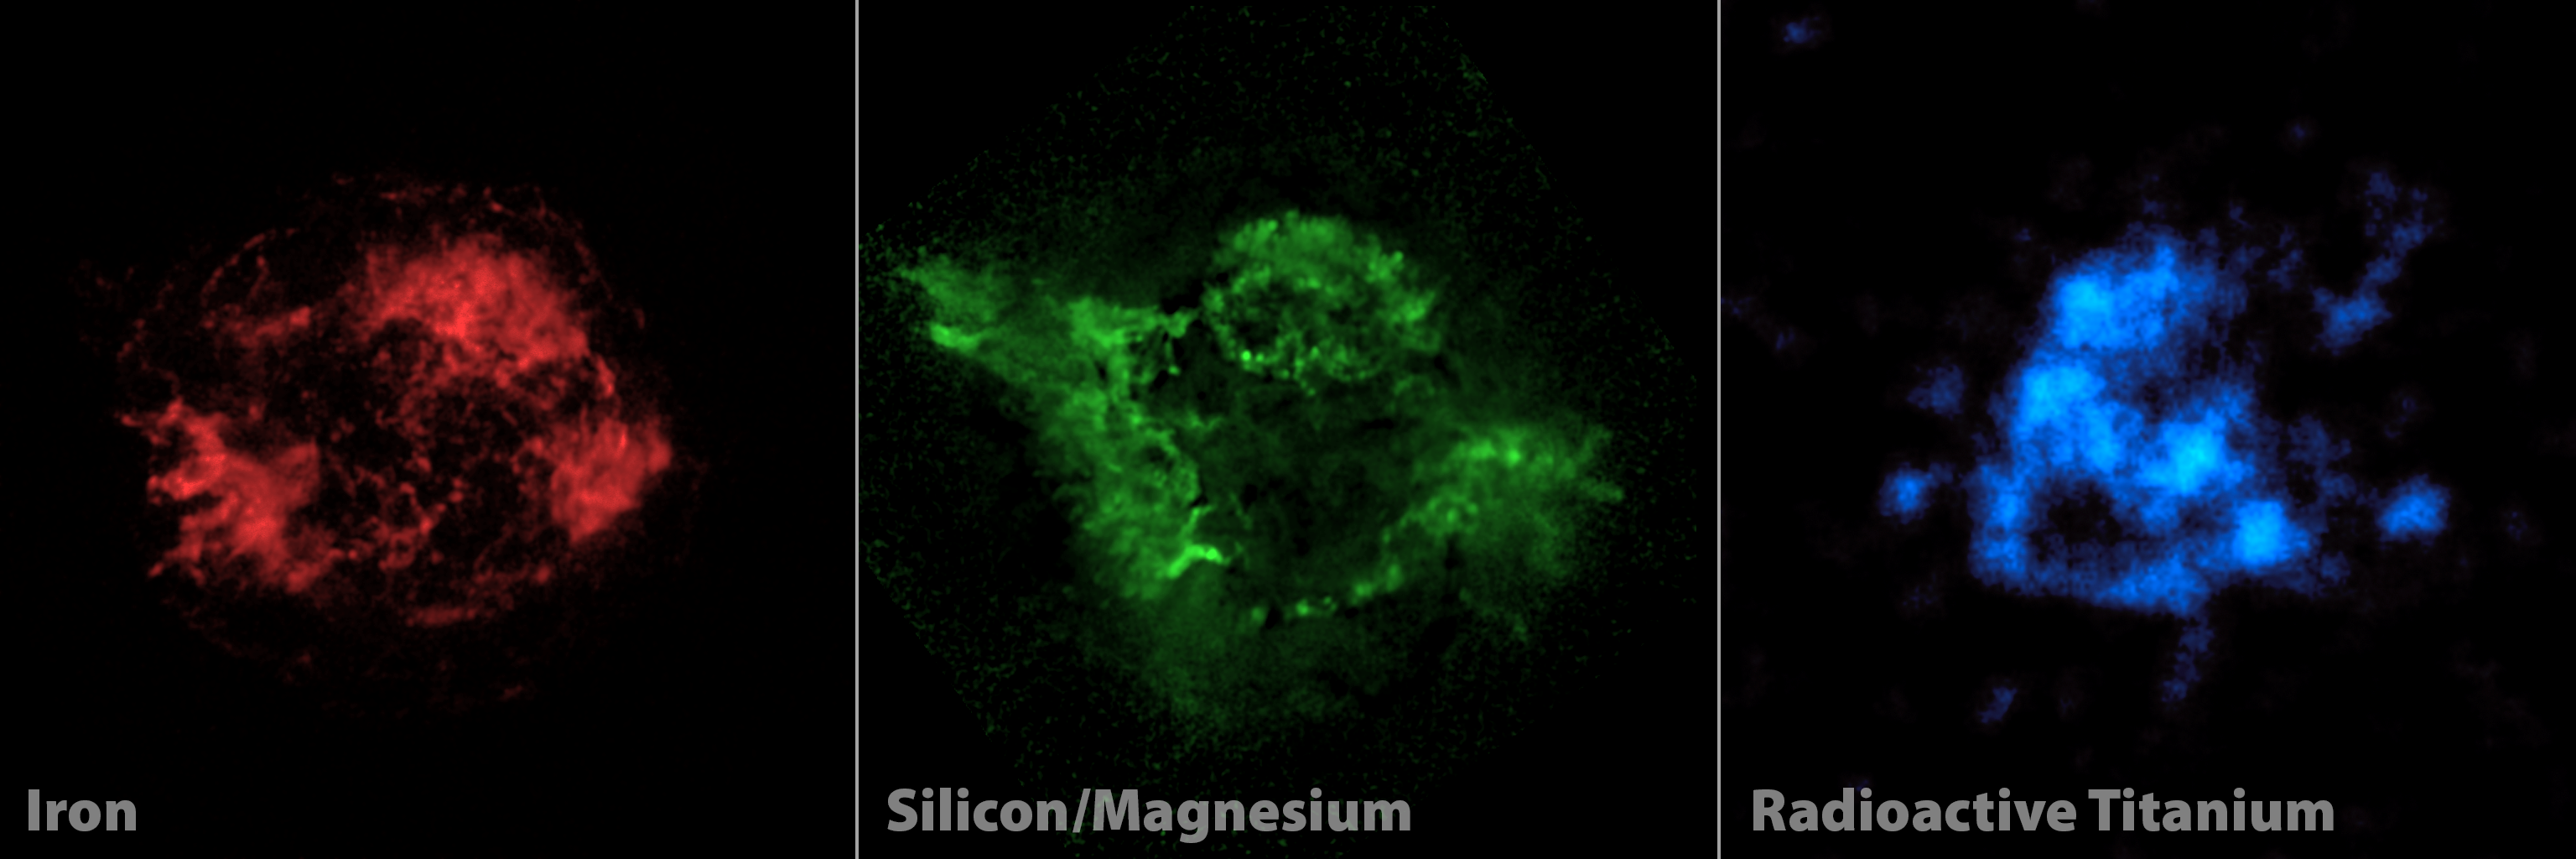

Adding a New “Color” to Palate of Cassiopeia A Images

Elements making up the shredded remains of a massive star that exploded in a supernova are highlighted in this three-panel view. Red and green show iron, and both silicon and magnesium, respectively, as seen by NASA’s Chandra X-ray Observatory. Blue shows radioactive titanium-44, mapped by NASA’s Nuclear Spectroscopic Telescope Array, or NuSTAR, for the first time.

The radioactive titanium map amounts to new evidence in the case of why Cassiopeia A, and other massive stars, explode. The radioactive material glows in X-rays all the time, while the iron and other elements only glow in X-rays after they are heated by shock waves sent out from the explosion. For this reason, the radioactive titanium provides a more direct look at the heart of the explosion, and tells researchers what happened right when the star blasted apart.

The supernova explosion was not driven by jets, a realization to come out of the NuSTAR data. The green Chandra map shows that jets left imprints in material at the outer portions of the supernova remnant; if the blast had been directly spurred by these jets, then researchers would have expected the radioactive material seen by NuSTAR to have the same jet pattern. As the blue map does not match the green one, the jet-driven models of supernovas are ruled out.

NuSTAR is a Small Explorer mission led by the California Institute of Technology in Pasadena and managed by NASA’s Jet Propulsion Laboratory, also in Pasadena, for NASA’s Science Mission Directorate in Washington. The spacecraft was built by Orbital Sciences Corporation, Dulles, Va. Its instrument was built by a consortium including Caltech; JPL; the University of California, Berkeley; Columbia University, N.Y.; NASA’s Goddard Space Flight Center, Greenbelt, Md.; the Danish Technical University in Denmark; Lawrence Livermore National Laboratory, Livermore, Calif.; ATK Aerospace Systems, Goleta, Calif., and with support from the Italian Space Agency (ASI) Science Data Center, Rome, Italy.

NuSTAR’s mission operations center is at UC Berkeley, with ASI providing its equatorial ground station located at Malindi, Kenya. The mission’s outreach program is based at Sonoma State University, Rohnert Park, Calif. NASA’s Explorer Program is managed by Goddard. JPL is managed by Caltech for NASA.

Credit: NASA/JPL-Caltech/CXC/SAO